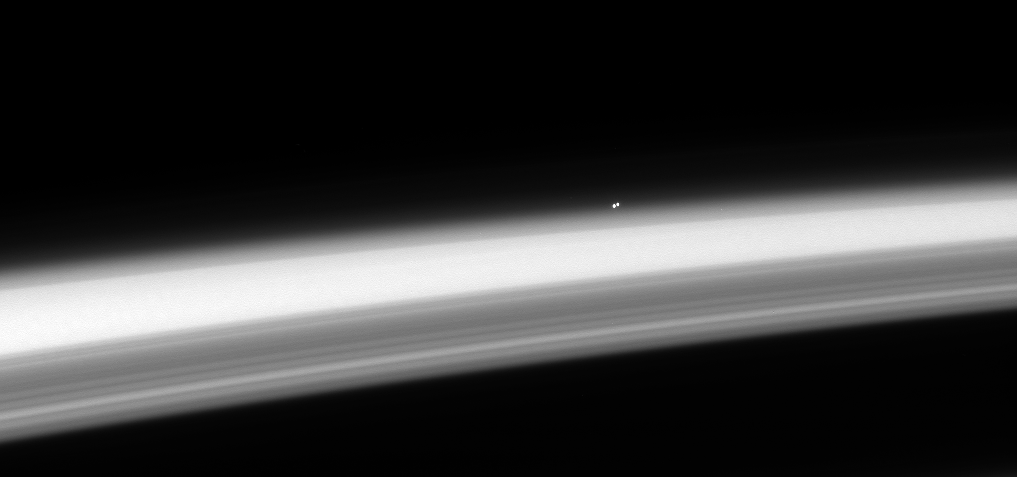

Stellar Horizon

The nearest star system, the trinary star Alpha Centauri, hangs above the horizon of Saturn. Both Alpha Centauri A and B—stars very similar to our own—are clearly distinguishable in this image. (The third star in the Alpha Centauri system, the red dwarf Proxima Centauri, is not visible here.)

From the orbit of Saturn, light (as well as Cassini’s radio signal) takes a little more than an hour travel to Earth. The distance to Alpha Centauri is so great that light from these stars takes more than four years to reach our Solar System. Thus, although Saturn seems a distant frontier, the nearest star is almost 30,000 times farther away.

This image is part of a stellar occultation sequence, during which Cassini watches as a star (or stars) as it passes behind Saturn. Light from the stars is attenuated by the uppermost reaches of Saturn’s gaseous envelope, revealing information about the structure and composition of the planet’s atmosphere.

The view was captured from about 66 degrees above the ringplane and faces southward on Saturn. Ring shadows mask the planet’s northern latitudes at bottom.

The image was taken in visible red light with the Cassini spacecraft narrow-angle camera on May 17, 2008. The view was obtained at a distance of approximately 534,000 kilometers (332,000 miles) from Saturn. Image scale on Saturn is about 3 kilometers (2 miles) per pixel.

The Cassini-Huygens mission is a cooperative project of NASA, the European Space Agency and the Italian Space Agency. The Jet Propulsion Laboratory, a division of the California Institute of Technology in Pasadena, manages the mission for NASA’s Science Mission Directorate, Washington, D.C. The Cassini orbiter and its two onboard cameras were designed, developed and assembled at JPL. The imaging operations center is based at the Space Science Institute in Boulder, Colo.

Credit: NASA/JPL/Space Science Institute